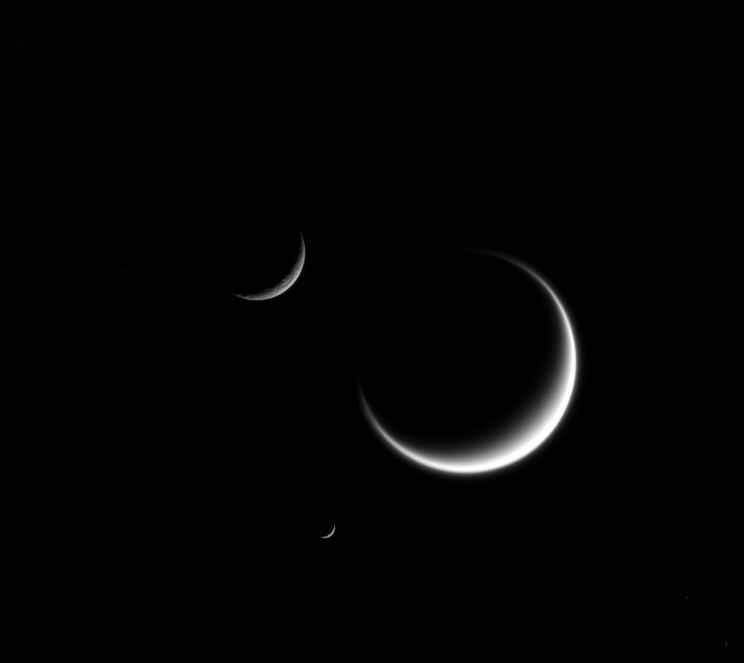

Triple Crescents

A single crescent moon is a familiar sight in Earth’s sky, but with Saturn’s many moons, you can see three or even more.

The three moons shown here — Titan (3,200 miles or 5,150 kilometers across), Mimas (246 miles or 396 kilometers across), and Rhea (949 miles or 1,527 kilometers across) — show marked contrasts. Titan, the largest moon in this image, appears fuzzy because we only see its cloud layers. And because Titan’s atmosphere refracts light around the moon, its crescent “wraps” just a little further around the moon than it would on an airless body. Rhea (upper left) appears rough because its icy surface is heavily cratered. And a close inspection of Mimas (center bottom), though difficult to see at this scale, shows surface irregularities due to its own violent history.

This view looks toward the anti-Saturn hemisphere of Titan. North on Titan is to the right. The image was taken in visible light with the Cassini spacecraft narrow-angle camera on March 25, 2015.

The view was obtained at a distance of approximately 2.7 million miles (4.3 million kilometers) from Titan. Image scale at Titan is 16 miles (26 kilometers) per pixel. Mimas was 1.9 million miles (3.0 million kilometers) away with an image scale of 11 miles (18 kilometers) per pixel. Rhea was 1.6 million miles (2.6 million kilometers) away with an image scale of 9.8 miles (15.7 kilometer) per pixel.

The Cassini mission is a cooperative project of NASA, ESA (the European Space Agency) and the Italian Space Agency. The Jet Propulsion Laboratory, a division of the California Institute of Technology in Pasadena, manages the mission for NASA’s Science Mission Directorate, Washington. The Cassini orbiter and its two onboard cameras were designed, developed and assembled at JPL. The imaging operations center is based at the Space Science Institute in Boulder, Colorado.

Credit: NASA/JPL-Caltech/Space Science Institute